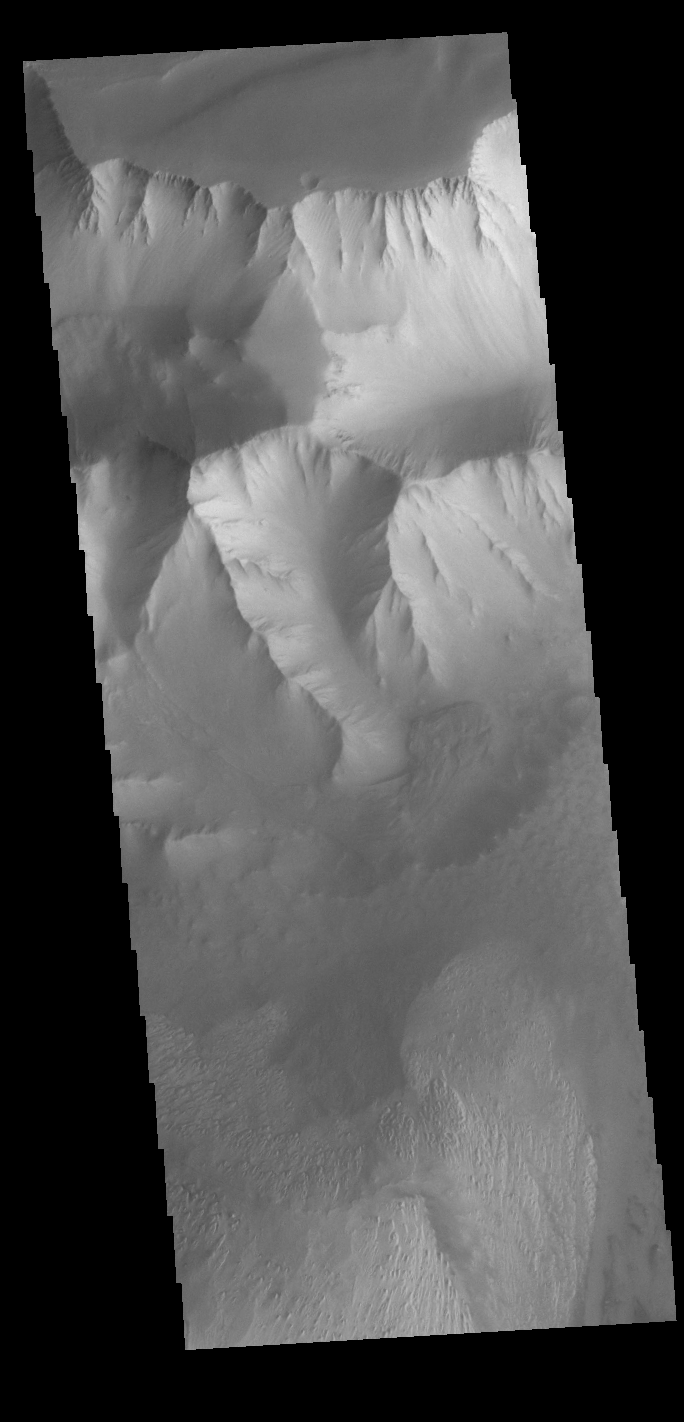

Tithonium Chasma

Today’s VIS image shows the part of the northern side of Tithonium Chasma. Tithonium Chasma is at the western end of Valles Marineris. Valles Marineris is over 4000 kilometers long, almost as wide as the United States. Tithonium Chasma is almost 810 kilometers long (499 miles), 50 kilometers wide and over 6 kilometers deep. In comparison, the Grand Canyon in Arizona is about 175 kilometers long, 30 kilometers wide, and only 2 kilometers deep. The canyons of Valles Marineris were formed by extensive fracturing and pulling apart of the crust during the uplift of the vast Tharsis plateau. Landslides have enlarged the canyon walls and created deposits on the canyon floor. Weathering of the surface and influx of dust and sand have modified the canyon floor, both creating and modifying layered materials. The layered materials are at the bottom of the image, while a small landslide deposit can be seen in the center of the image.

Credit: NASA/JPL-Caltech/ASU